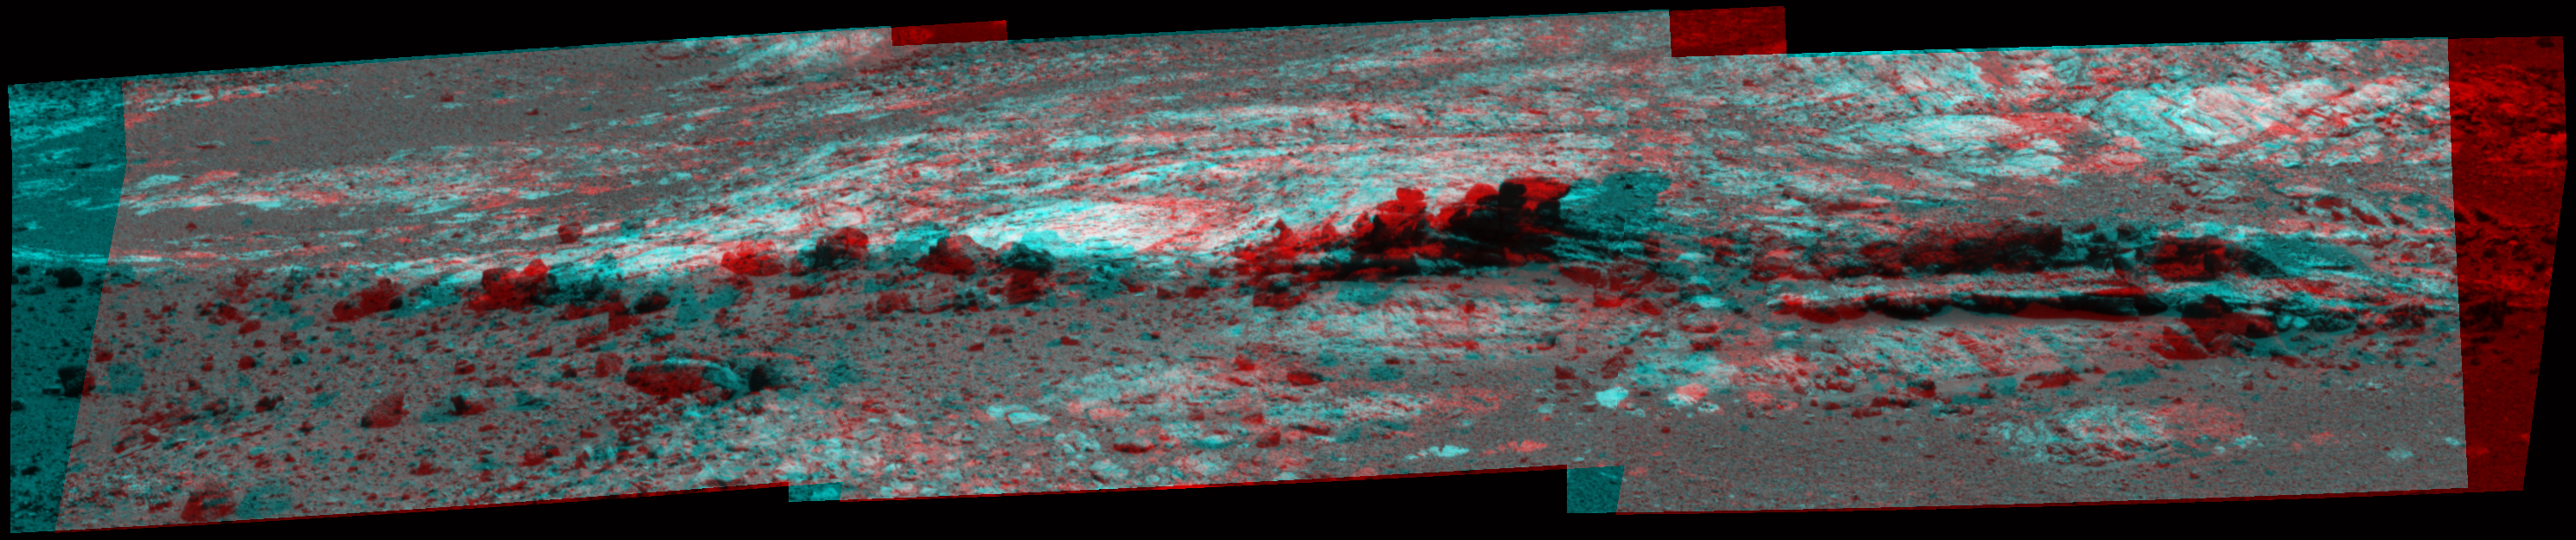

Opportunity Eyes Rock Fins on Cape York, Sol 3058 (Stereo)

Rock fins up to about 1 foot (30 centimeters) tall dominate this stereo scene from the panoramic camera (Pancam) on NASA’s Mars Exploration Rover Opportunity. The component images were taken during the 3,058th Martian day, or sol, of Opportunity’s work on Mars (Aug. 23, 2012). This outcrop is within an area informally named “Matijevic Hill.”

This stereo mosaic combines views from the left eye and right eye of the Pancam to appear three-dimensional when seen through blue-red glasses.

The view spans an area of terrain about 30 feet (9 meters) wide. Orbital investigation of the area has identified a possibility of clay minerals in this area of the Cape York segment of the western rim of Endeavour Crater.

Credit: NASA/JPL-Caltech/Cornell Univ./Arizona State Univ.